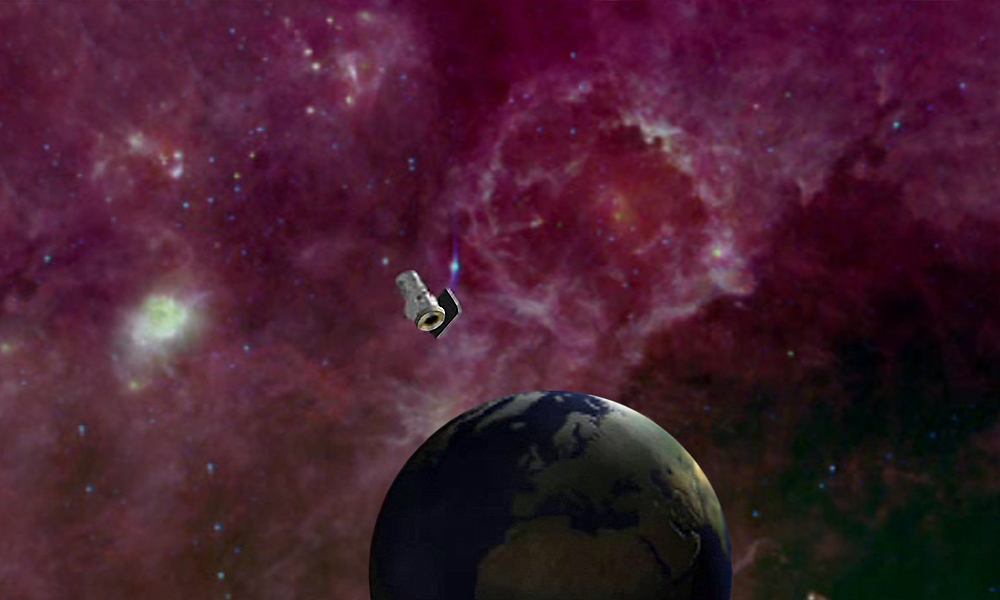

Mapping the Infrared Sky (Artist Concept)

This artist’s conception shows NASA’s Wide-field Infrared Survey Explorer, or WISE, mapping the whole sky in infrared. The mission will unveil hundreds of thousands of asteroids, and hundreds of millions of stars and galaxies.

NASA’s Jet Propulsion Laboratory, Pasadena, Calif., manages the Wide-field Infrared Survey Explorer for NASA’s Science Mission Directorate, Washington. The mission’s principal investigator, Edward Wright, is at UCLA. The mission was competitively selected under NASA’s Explorers Program managed by the Goddard Space Flight Center, Greenbelt, Md. The science instrument was built by the Space Dynamics Laboratory, Logan, Utah, and the spacecraft was built by Ball Aerospace & Technologies Corp., Boulder, Colo. Science operations and data processing take place at the Infrared Processing and Analysis Center at the California Institute of Technology in Pasadena. Caltech manages JPL for NASA.

Credit: NASA/JPL-Caltech/Ball